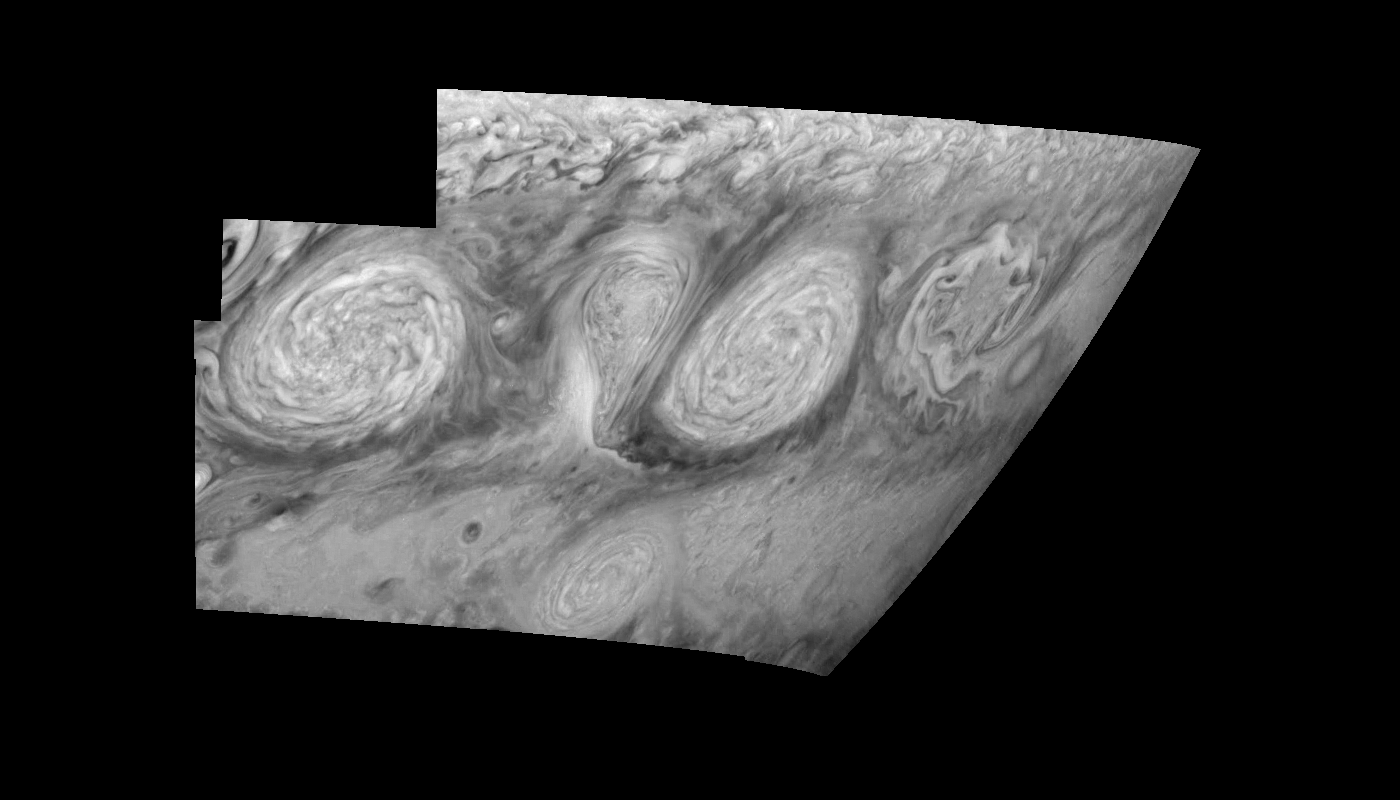

Jupiter’s Long-lived White Ovals in the Near-Infrared (Time Set 4)

The near-infrared continuum filter (756 nanometers) shows the features of Jupiter’s main visible cloud deck. Oval cloud systems of this type are often associated with chaotic cyclonic systems such as the balloon shaped vortex seen here between the well formed ovals. This system is centered near 30 degrees south planetocentric latitude and 100 degrees west longitude and rotates in a clockwise sense about its center. The oval shaped vortices in the upper half of the mosaic are two of the three long-lived White Ovals that formed to the south of the Red Spot in the 1930’s and, like the Red Spot, rotate in a counterclockwise sense. The east to west dimension of the leftmost White Oval is 9000 kilometers (km). (The diameter of the Earth is 12,756 km.) The White Ovals drift in longitude relative to one another, and are presently restricting the cyclonic structure.

To the south, the smaller oval and its accompanying cyclonic system are moving eastward at about 0.4 degrees per day relative to the larger ovals. The interaction between these two cyclonic storm systems is producing high, thick cumulus-like clouds in the southern part of the more northerly trapped system.

North is at the top of this mosaic. The smallest resolved features are tens of kilometers in size. The planetary limb runs along the right edge of the mosaic. Cloud patterns appear foreshortened as they approach the limb. These images were taken on February 19, 1997, at a range of 1.1 million km by the Solid State Imaging (CCD) system aboard NASA’s Galileo spacecraft.

The Jet Propulsion Laboratory, Pasadena, CA manages the mission for NASA’s Office of Space Science, Washington, DC.

Credit: NASA/JPL-Caltech